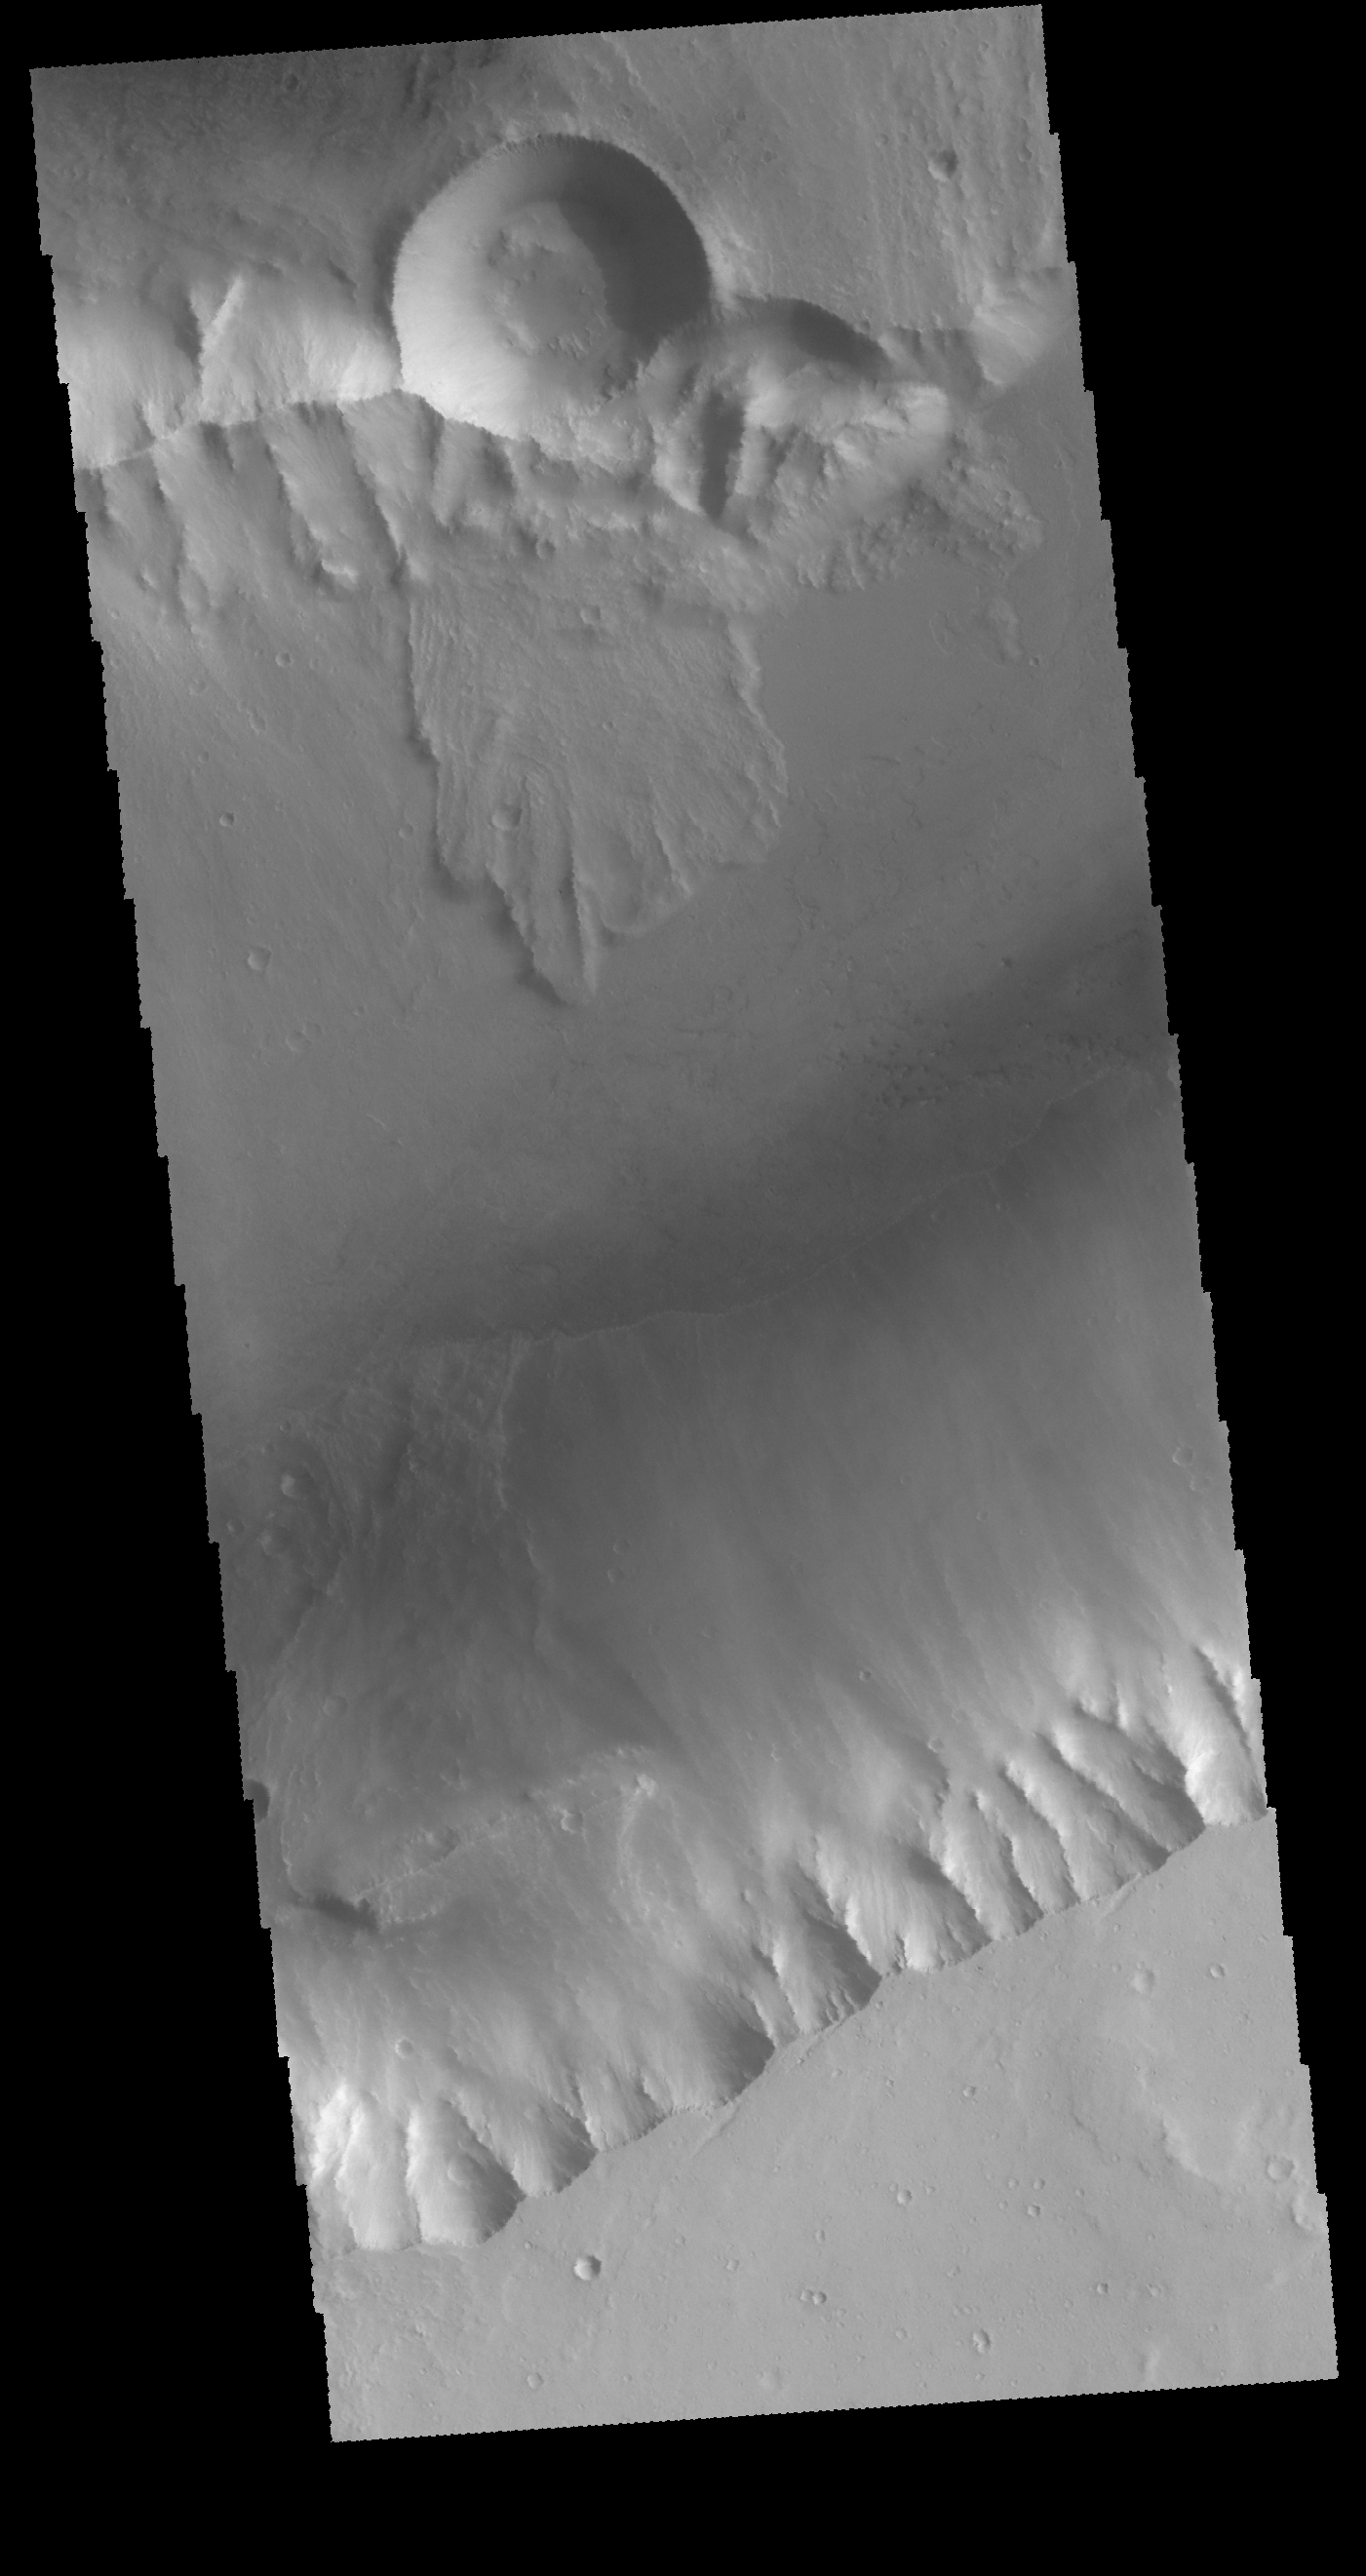

Kasei Valles

This VIS image shows a small portion of Kasei Valles. The channel rim at the top of the image shows a complex series of processes. The crater was the source of the landslide material – either as emplacement of ejecta or from collapse of the rim. To the right of the crater is a semi-circular feature that appears to have collapsed and created blocks of material. A relative time relationship in this image seems to be creation of the channel, impact formation and the ejecta/collapse of the crater, and then the collapse of the material in the semi-circular feature. These events could have happened days apart or millions of years apart.

Credit: NASA/JPL-Caltech/ASU